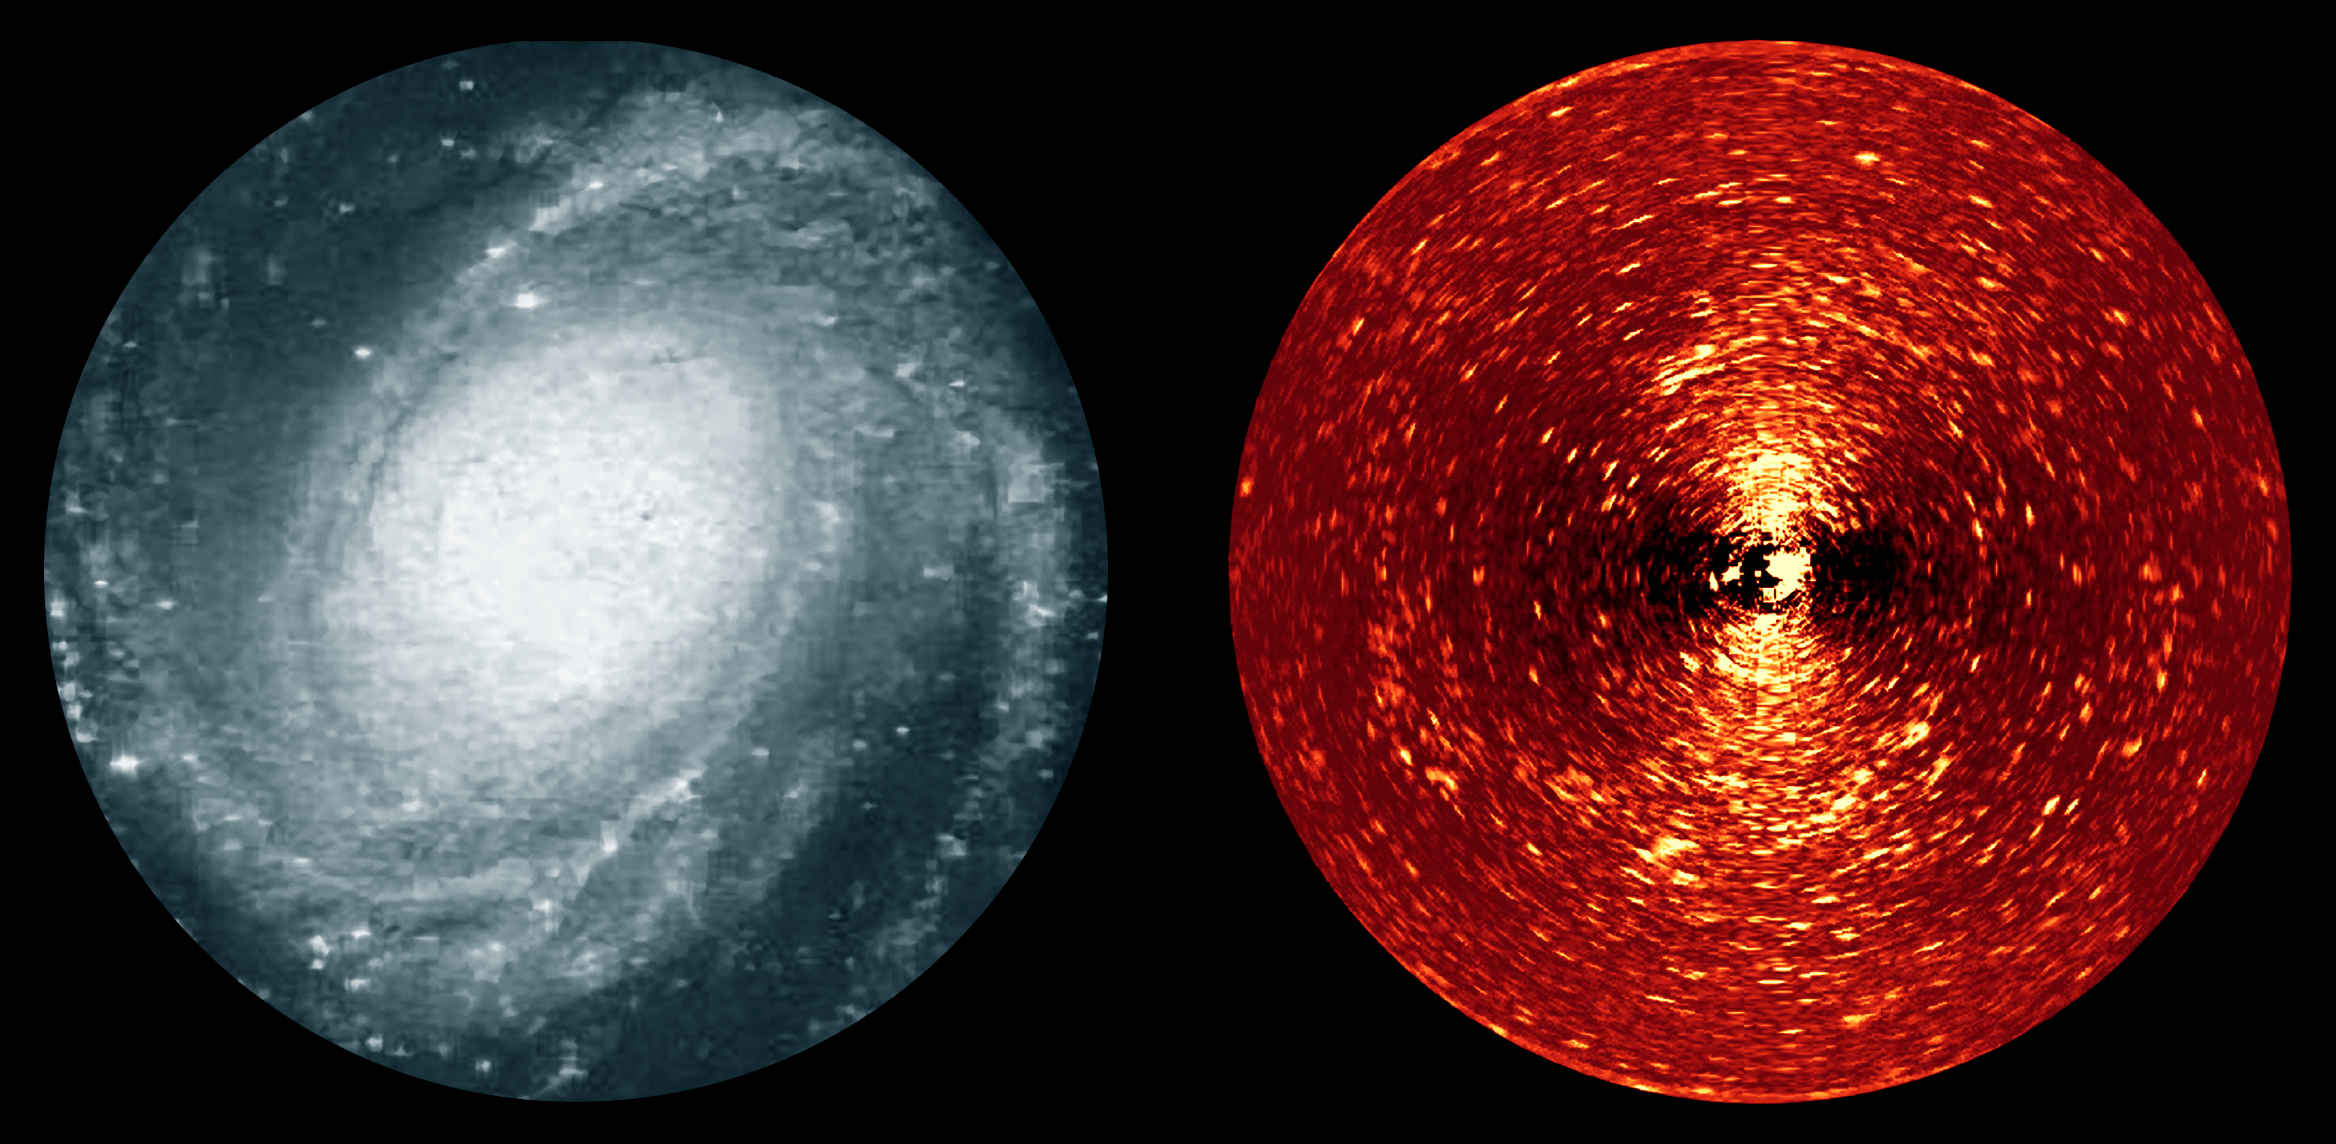

Star Streams in the Galaxy M81

Here we see two different views of the spiral galaxy, Messier 81. On the left is an image taken in blue light, while on the right is a specially-processed version of an image taken with the Spitzer Space Telescope's infrared array camera (IRAC) at 4.5 microns. The processed image reveals myriads of tiny arclets, a representative sample of which are arrowed. Each of these arclets represents a young star stream in the disk of the galaxy.

Observing the galaxy in the infrared is the only way to directly see the youngest stars, since the shroud of dust and gas that surrounds them is opaque to visible light, but transparent in the IR. Even so, the unprocessed infrared image was still dominated by the light from the smooth, older disk of the galaxy rather than the faint tracks of young stars. Further processing using a mathematical technique called Fourier filtering allowed the team to pick out structures on the physical scale on which star formation occurs, revealing these streams of young stars flowing away from their stellar nurseries.

M81 is one of several galaxies that were observed in this way. Taken together, this sample is the first time that young star streams have been discovered in the disks of galaxies millions of light years distant, filling in the "missing link" in the evolution of galaxy disks.

Credit: NASA/JPL-Caltech/D. L. Block (Univ. of Witwatersrand, South Africa)